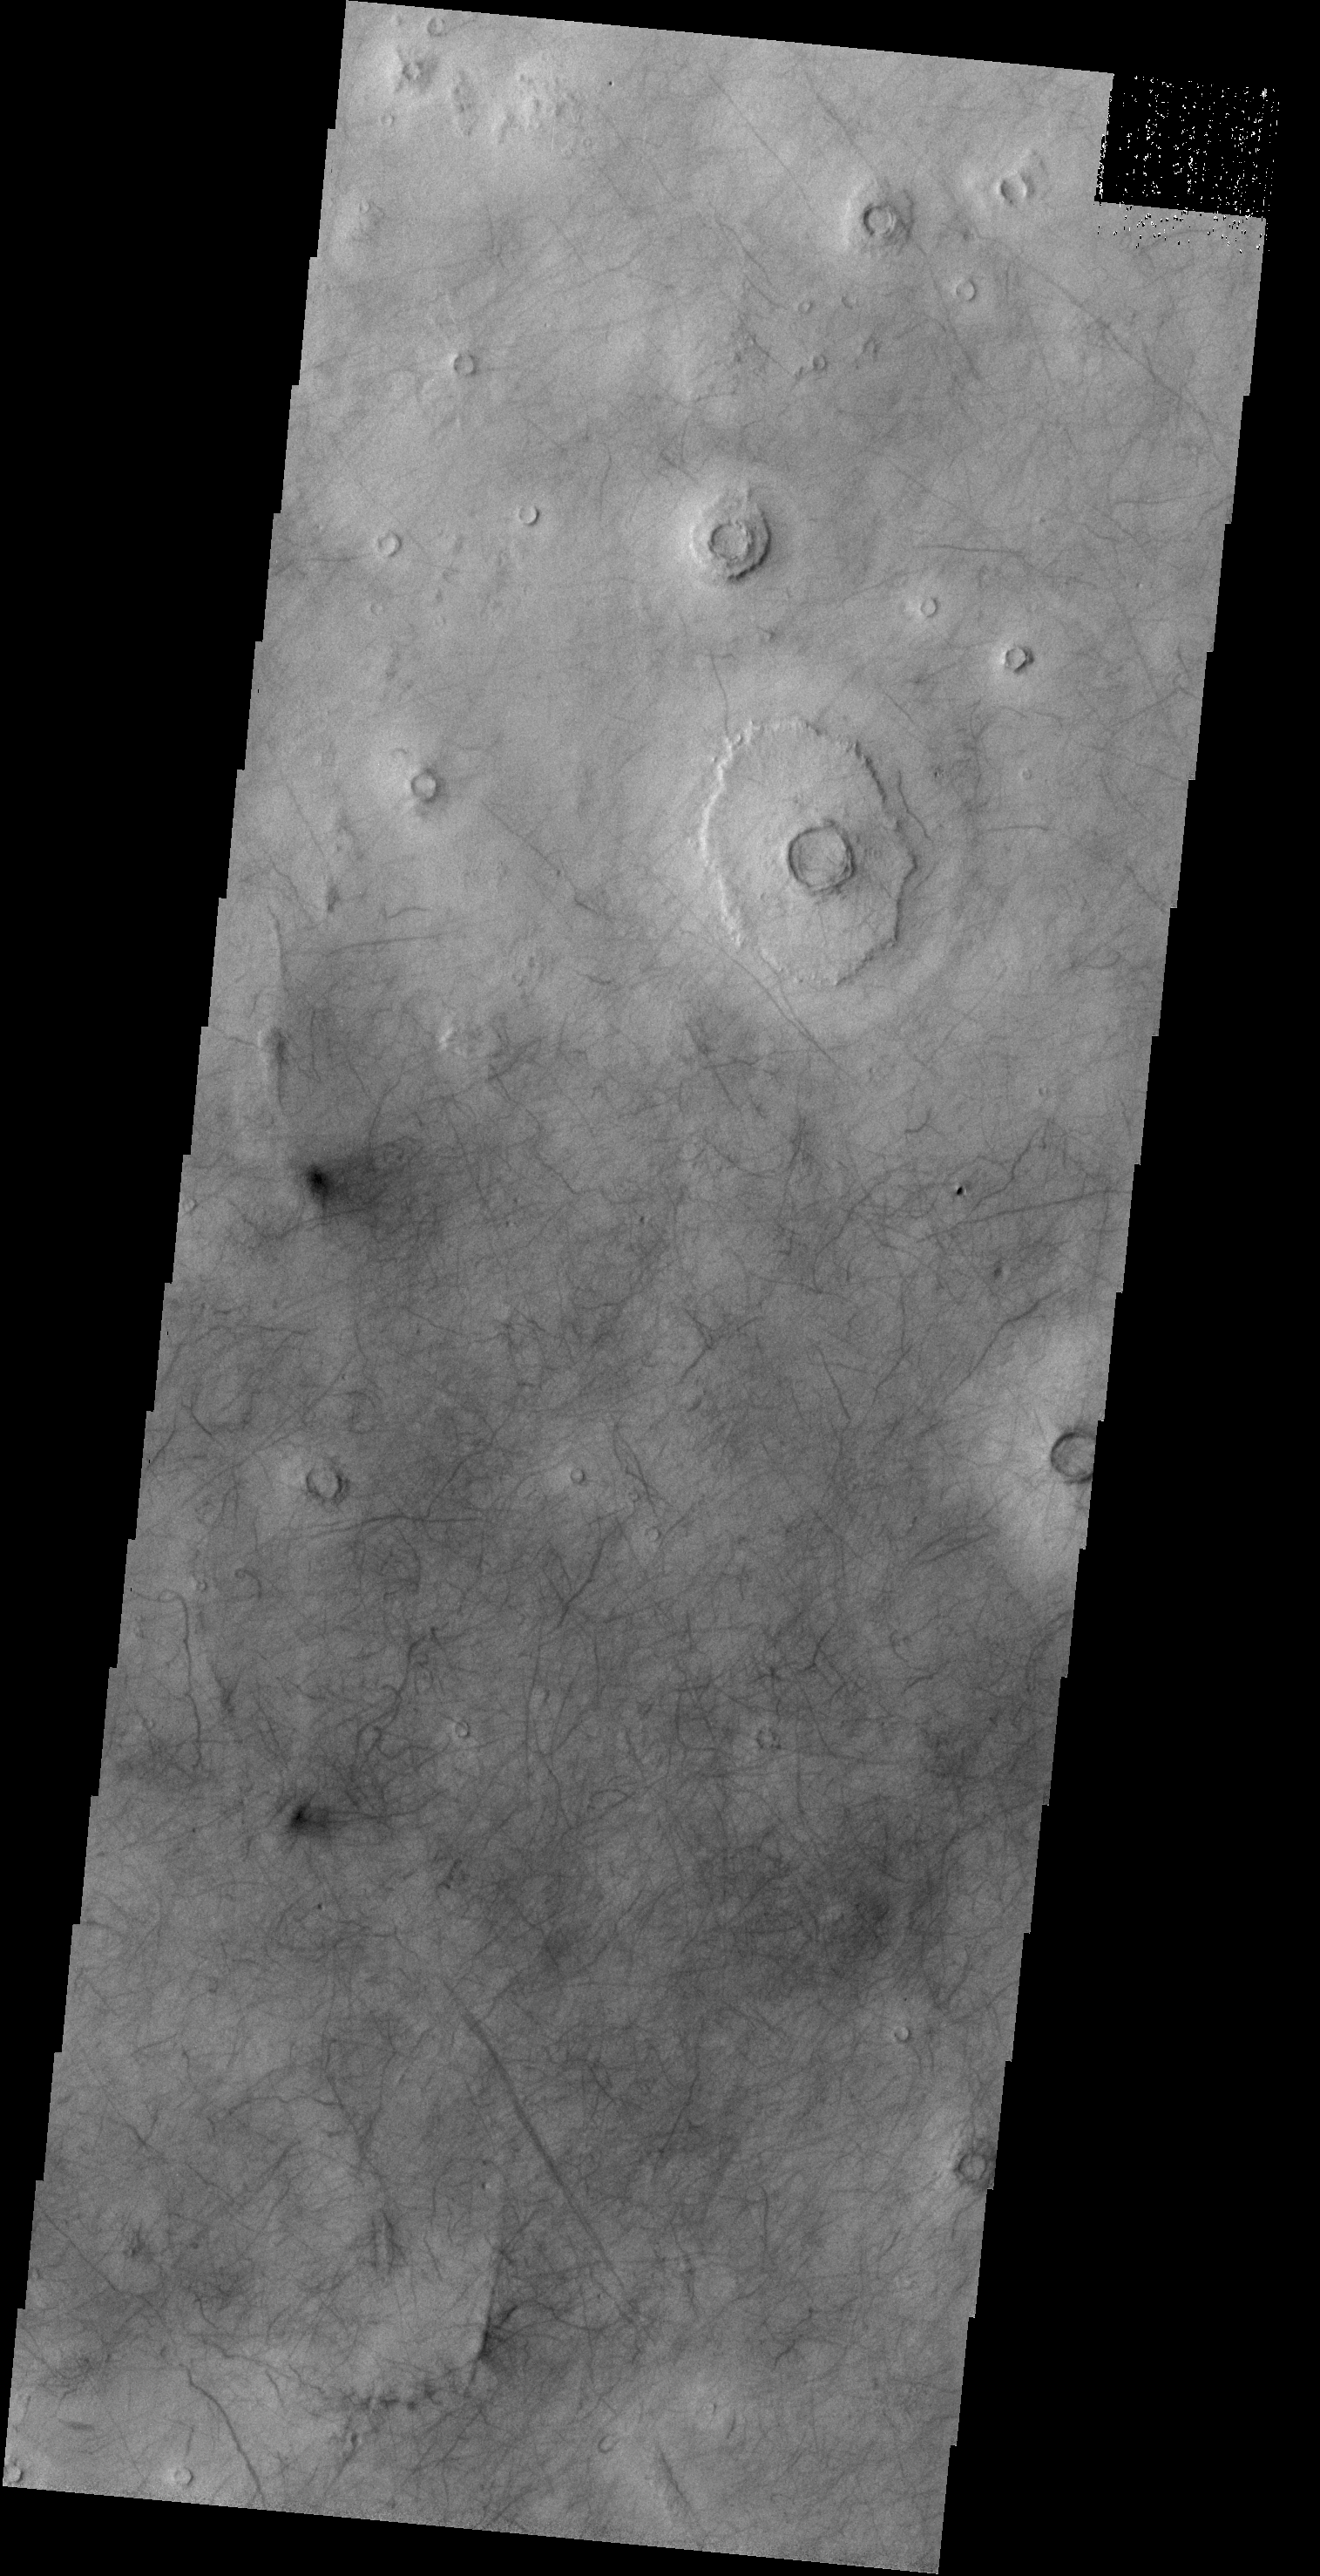

Dust Devil Tracks

A multitude of dust devil tracks mark the suface in this region of Utopia Planitia.

Credit: NASA/JPL-Caltech/ASU